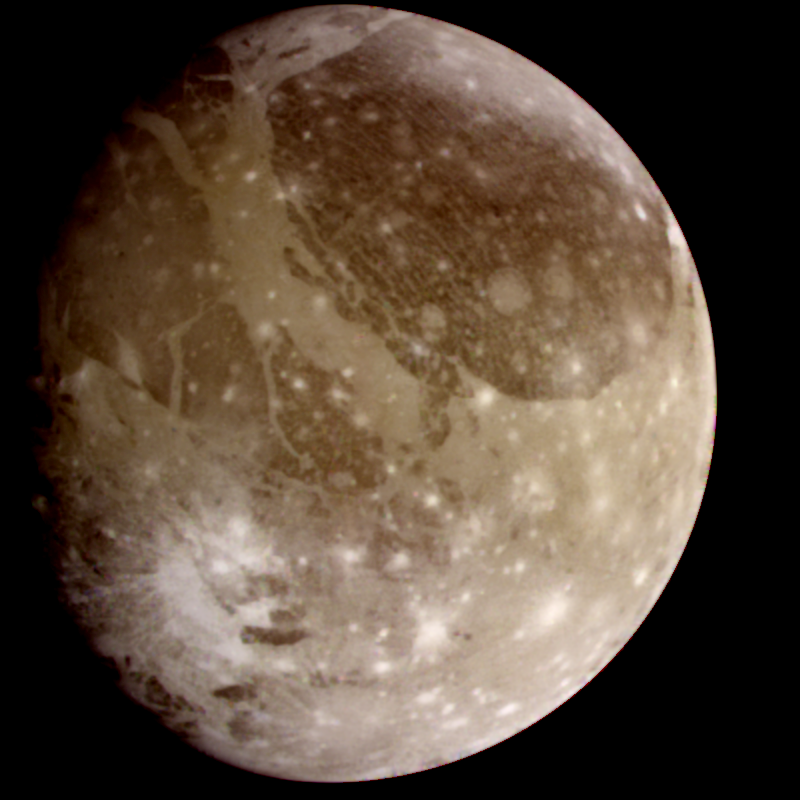

Ganymede Color Global

Natural color view of Ganymede from the Galileo spacecraft during its first encounter with the satellite. North is to the top of the picture and the sun illuminates the surface from the right. The dark areas are the older, more heavily cratered regions and the light areas are younger, tectonically deformed regions. The brownish-gray color is due to mixtures of rocky materials and ice. Bright spots are geologically recent impact craters and their ejecta. The finest details that can be discerned in this picture are about 13.4 kilometers across. The images which combine for this color image were taken beginning at Universal Time 8:46:04 UT on June 26, 1996.

The Jet Propulsion Laboratory, Pasadena, CA manages the mission for NASA’s Office of Space Science, Washington, DC.

Credit: NASA/JPL